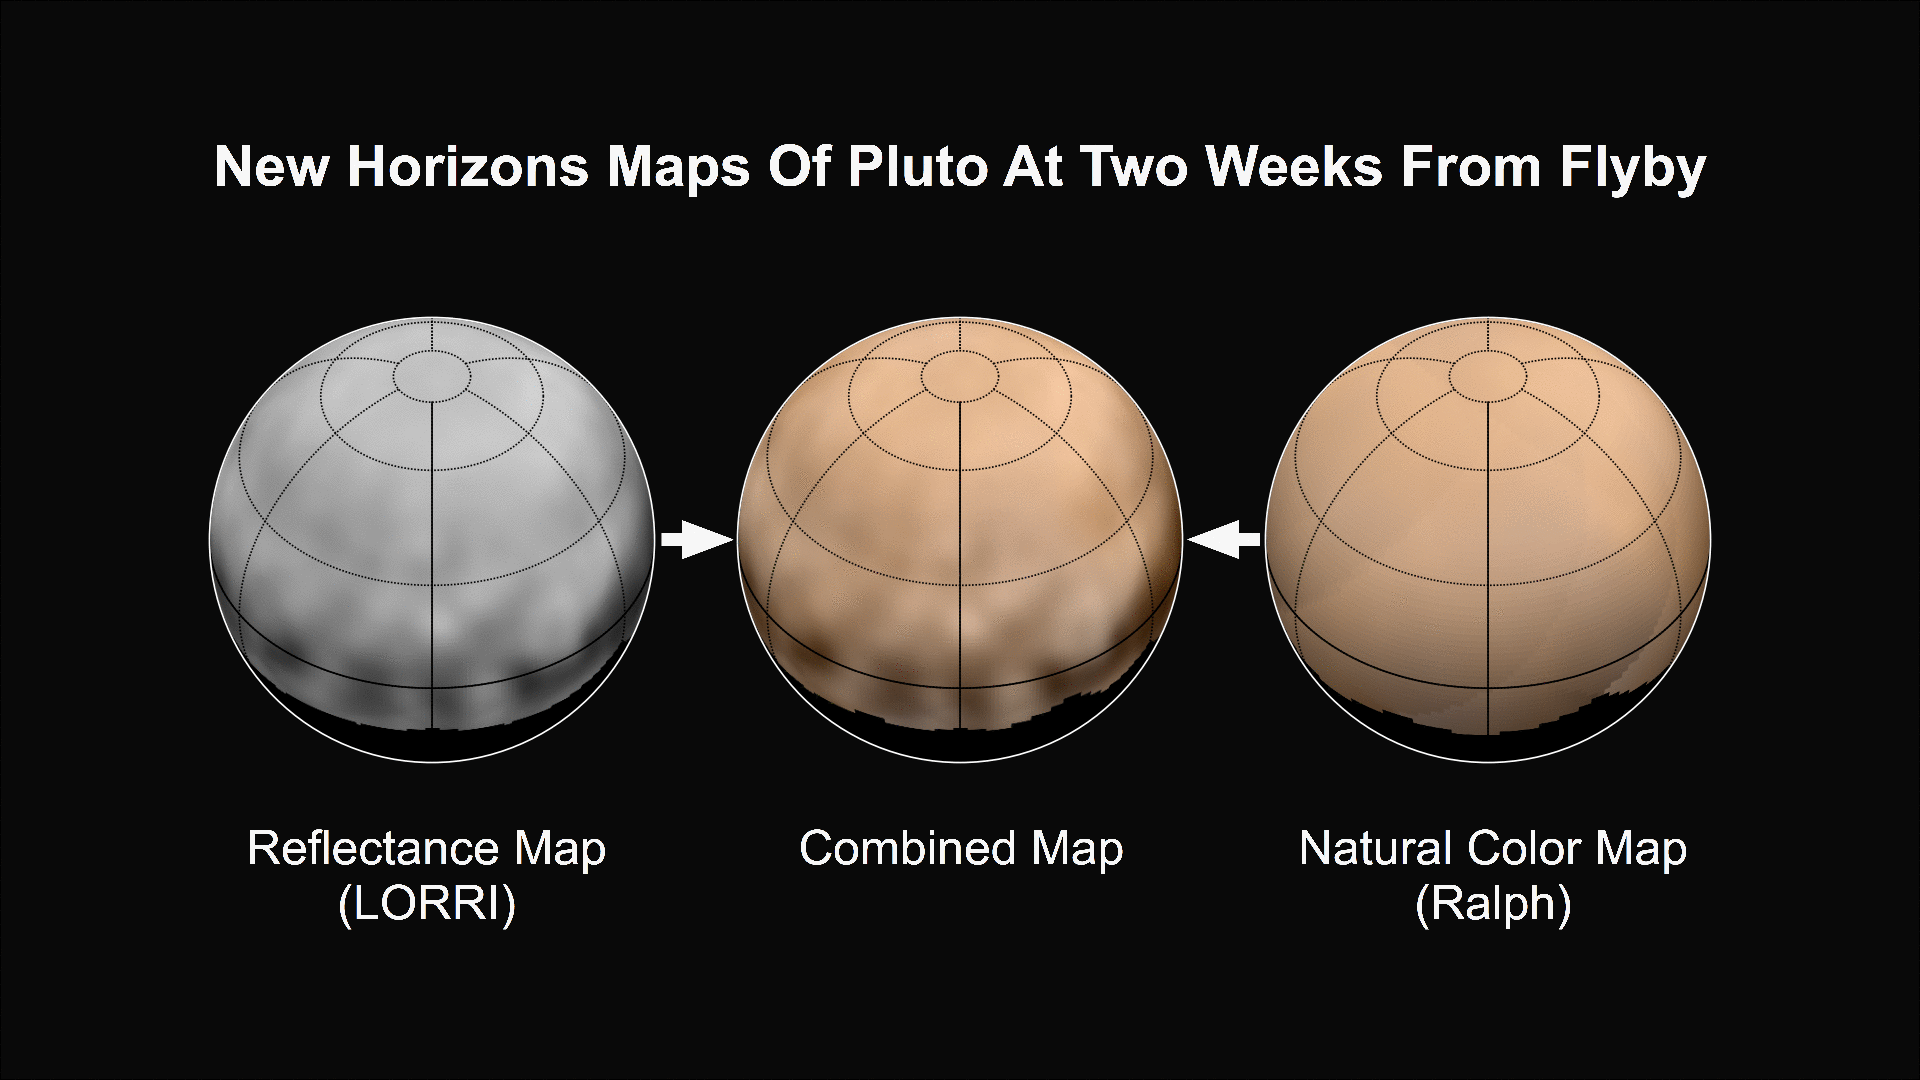

The ‘Other’ Red Planet (Animation)

What color is Pluto? The answer, revealed in the first maps made from New Horizons data, turns out to be shades of reddish brown. The mission’s first map of Pluto is in approximate true color — that is, the color you would see if you were riding on New Horizons. At left, a map of Pluto’s northern hemisphere composed using high-resolution black-and-white images from New Horizons LORRI instrument. At right is a map of Pluto’s colors created using data from the Ralph instrument. In the center is the combined map, produced by merging the LORRI and Ralph data.

The Johns Hopkins University Applied Physics Laboratory in Laurel, Maryland, designed, built, and operates the New Horizons spacecraft, and manages the mission for NASA’s Science Mission Directorate. The Southwest Research Institute, based in San Antonio, leads the science team, payload operations and encounter science planning. New Horizons is part of the New Frontiers Program managed by NASA’s Marshall Space Flight Center in Huntsville, Alabama.

Credit: NASA/Johns Hopkins University Applied Physics Laboratory/Southwest Research Institute